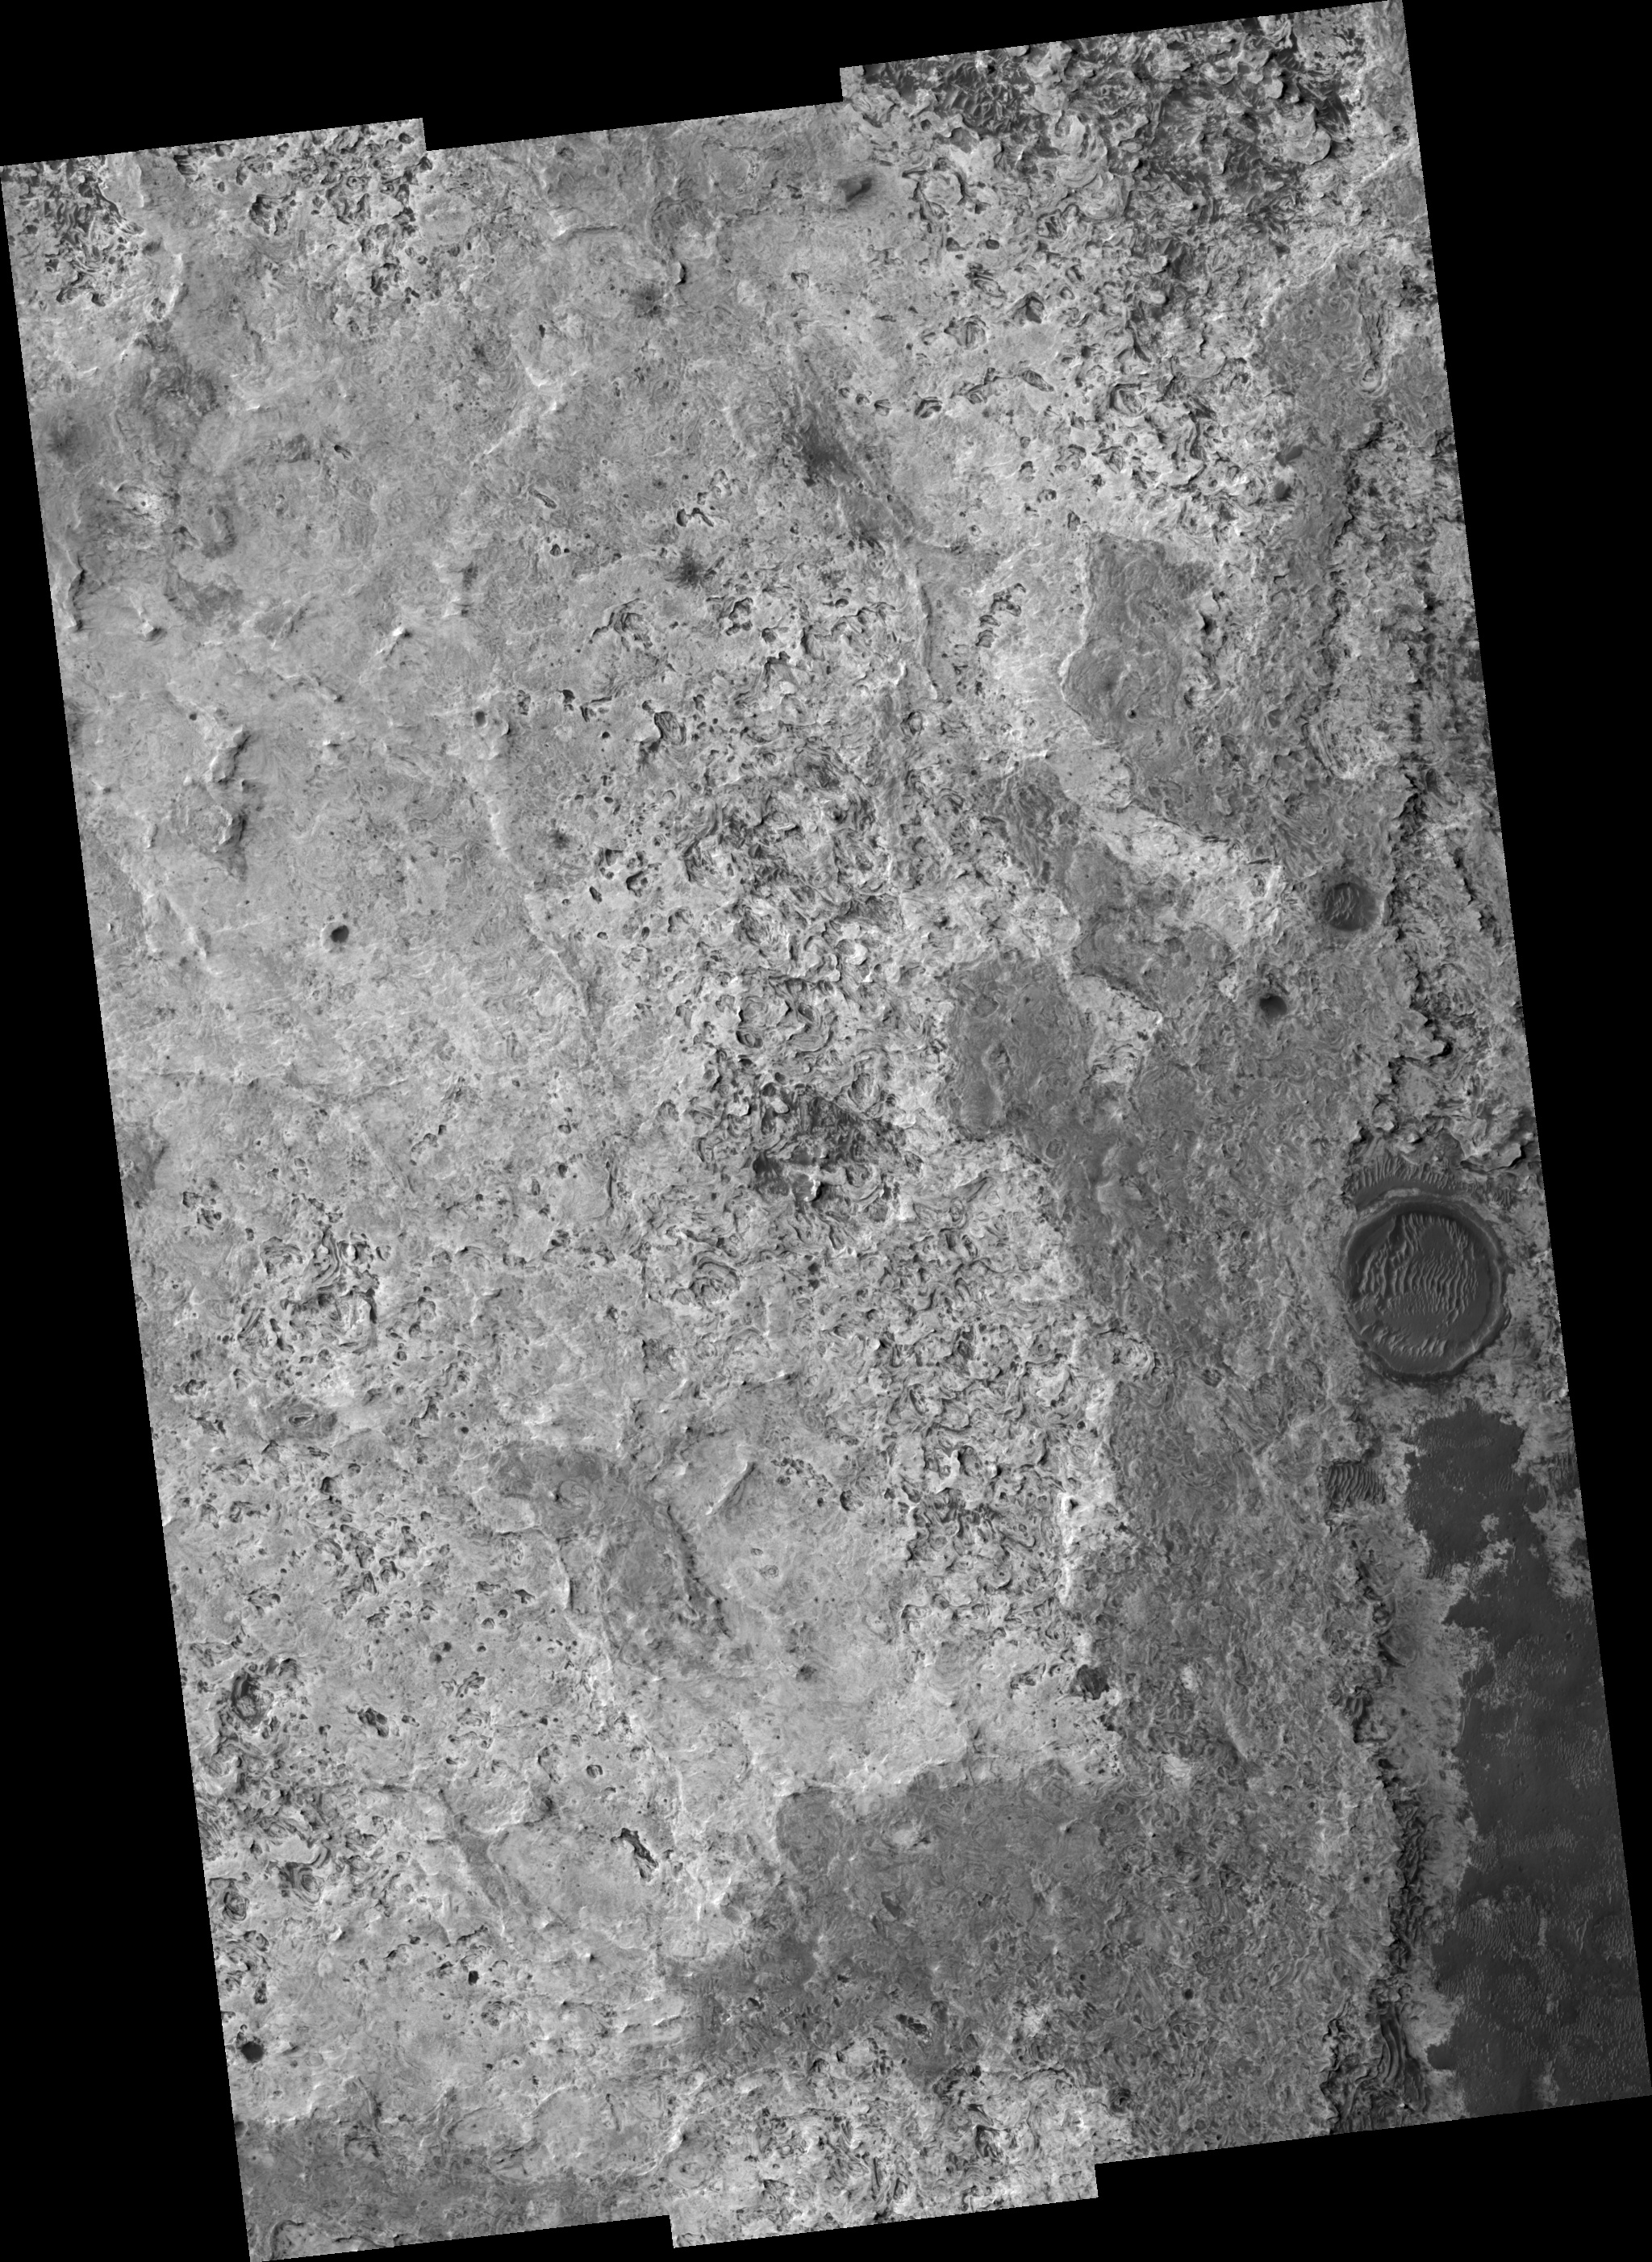

North Sinus Meridiani Landforms

Image PSP_001427_1820 was taken by the High Resolution Imaging Science Experiment (HiRISE) camera onboard the Mars Reconnaissance Orbiter spacecraft on November 15, 2006. The complete image is centered at 1.8 degrees latitude, 0.7 degrees East longitude. The range to the target site was 268.1 km (167.6 miles). At this distance the image scale ranges from 26.8 cm/pixel (with 1 x 1 binning) to 107.3 cm/pixel (with 4 x 4 binning). The image shown here has been map-projected to 25 cm/pixel and north is up. The image was taken at a local Mars time of 3:30 PM and the scene is illuminated from the west with a solar incidence angle of 54 degrees, thus the sun was about 36 degrees above the horizon. At a solar longitude of 135.8 degrees, the season on Mars is Northern Summer.

NASA’s Jet Propulsion Laboratory, a division of the California Institute of Technology in Pasadena, manages the Mars Reconnaissance Orbiter for NASA’s Science Mission Directorate, Washington. Lockheed Martin Space Systems, Denver, is the prime contractor for the project and built the spacecraft. The High Resolution Imaging Science Experiment is operated by the University of Arizona, Tucson, and the instrument was built by Ball Aerospace and Technology Corp., Boulder, Colo.

Credit: NASA/JPL/Univ. of Arizona